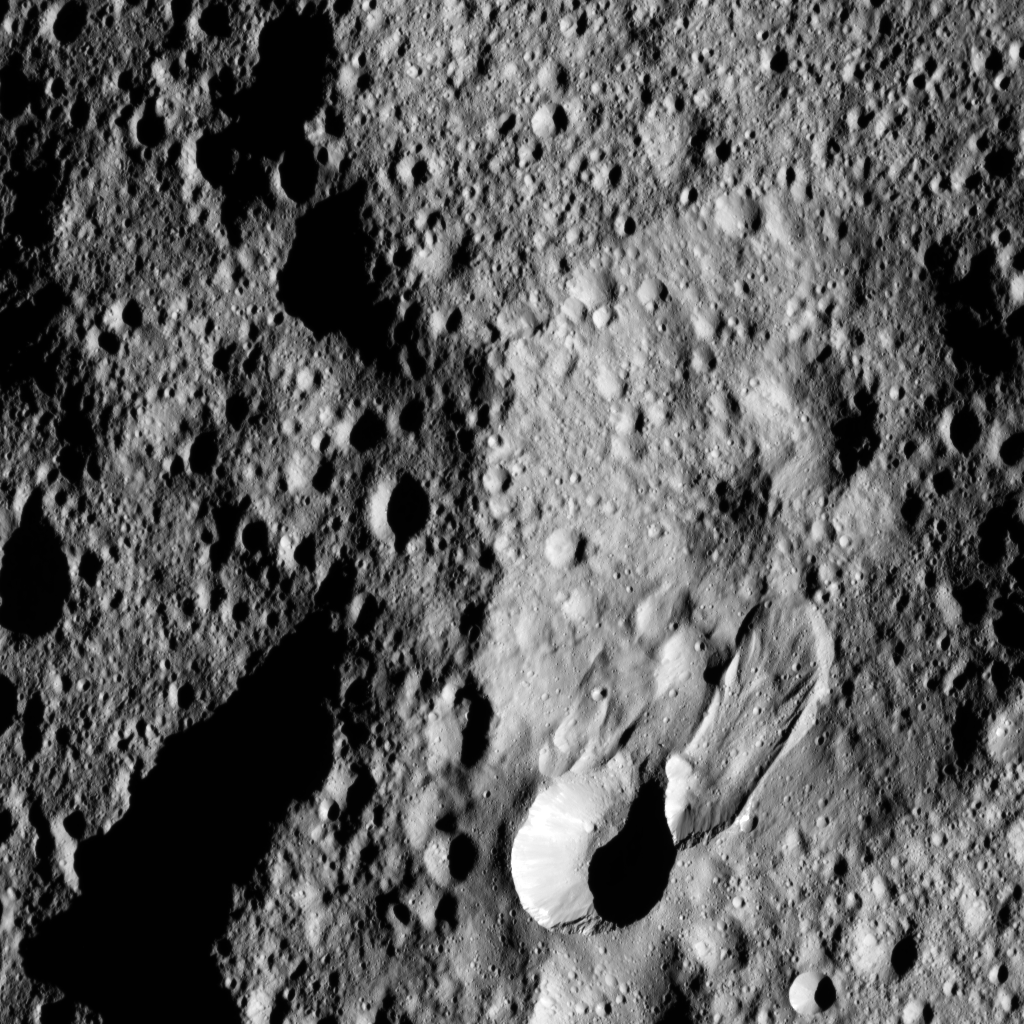

Hakumyi Crater from LAMO

This close-up view of Hakumyi crater, as seen by NASA’s Dawn spacecraft, provides insight into the origin of the small crater and lobe-shaped flow next to its southern rim. The sharp edges of these features indicate they are relatively recent with respect to the more subdued Hakumyi, which is 43 miles (70 kilometers) wide. The lobate flow ends in a tongue-shaped deposit. A more discrete feature slightly west (left) of the large lobe-shaped flow suggests an ancient or partially developed lobe.

These kinds of flow features, which typically are found at high latitudes on Ceres, are expressions of what is termed “mass wasting,” meaning the downslope movement of material. This process is initiated by slumping or detachment of material from crater rims. Here the process seems to have been triggered by small craters whose remnant shapes can be discerned at the top of each flow.

Dawn took this image from its low-altitude mapping orbit, or LAMO, at a distance of about 240 miles (385 kilometers) above the surface. The center coordinates of this image are 52 degrees North latitude and 26 degrees east longitude.

Dawn’s mission is managed by JPL for NASA’s Science Mission Directorate in Washington. Dawn is a project of the directorate’s Discovery Program, managed by NASA’s Marshall Space Flight Center in Huntsville, Alabama. UCLA is responsible for overall Dawn mission science. Orbital ATK Inc., in Dulles, Virginia, designed and built the spacecraft. The German Aerospace Center, Max Planck Institute for Solar System Research, Italian Space Agency and Italian National Astrophysical Institute are international partners on the mission team.

Credit: NASA/JPL-Caltech/UCLA/MPS/DLR/IDA